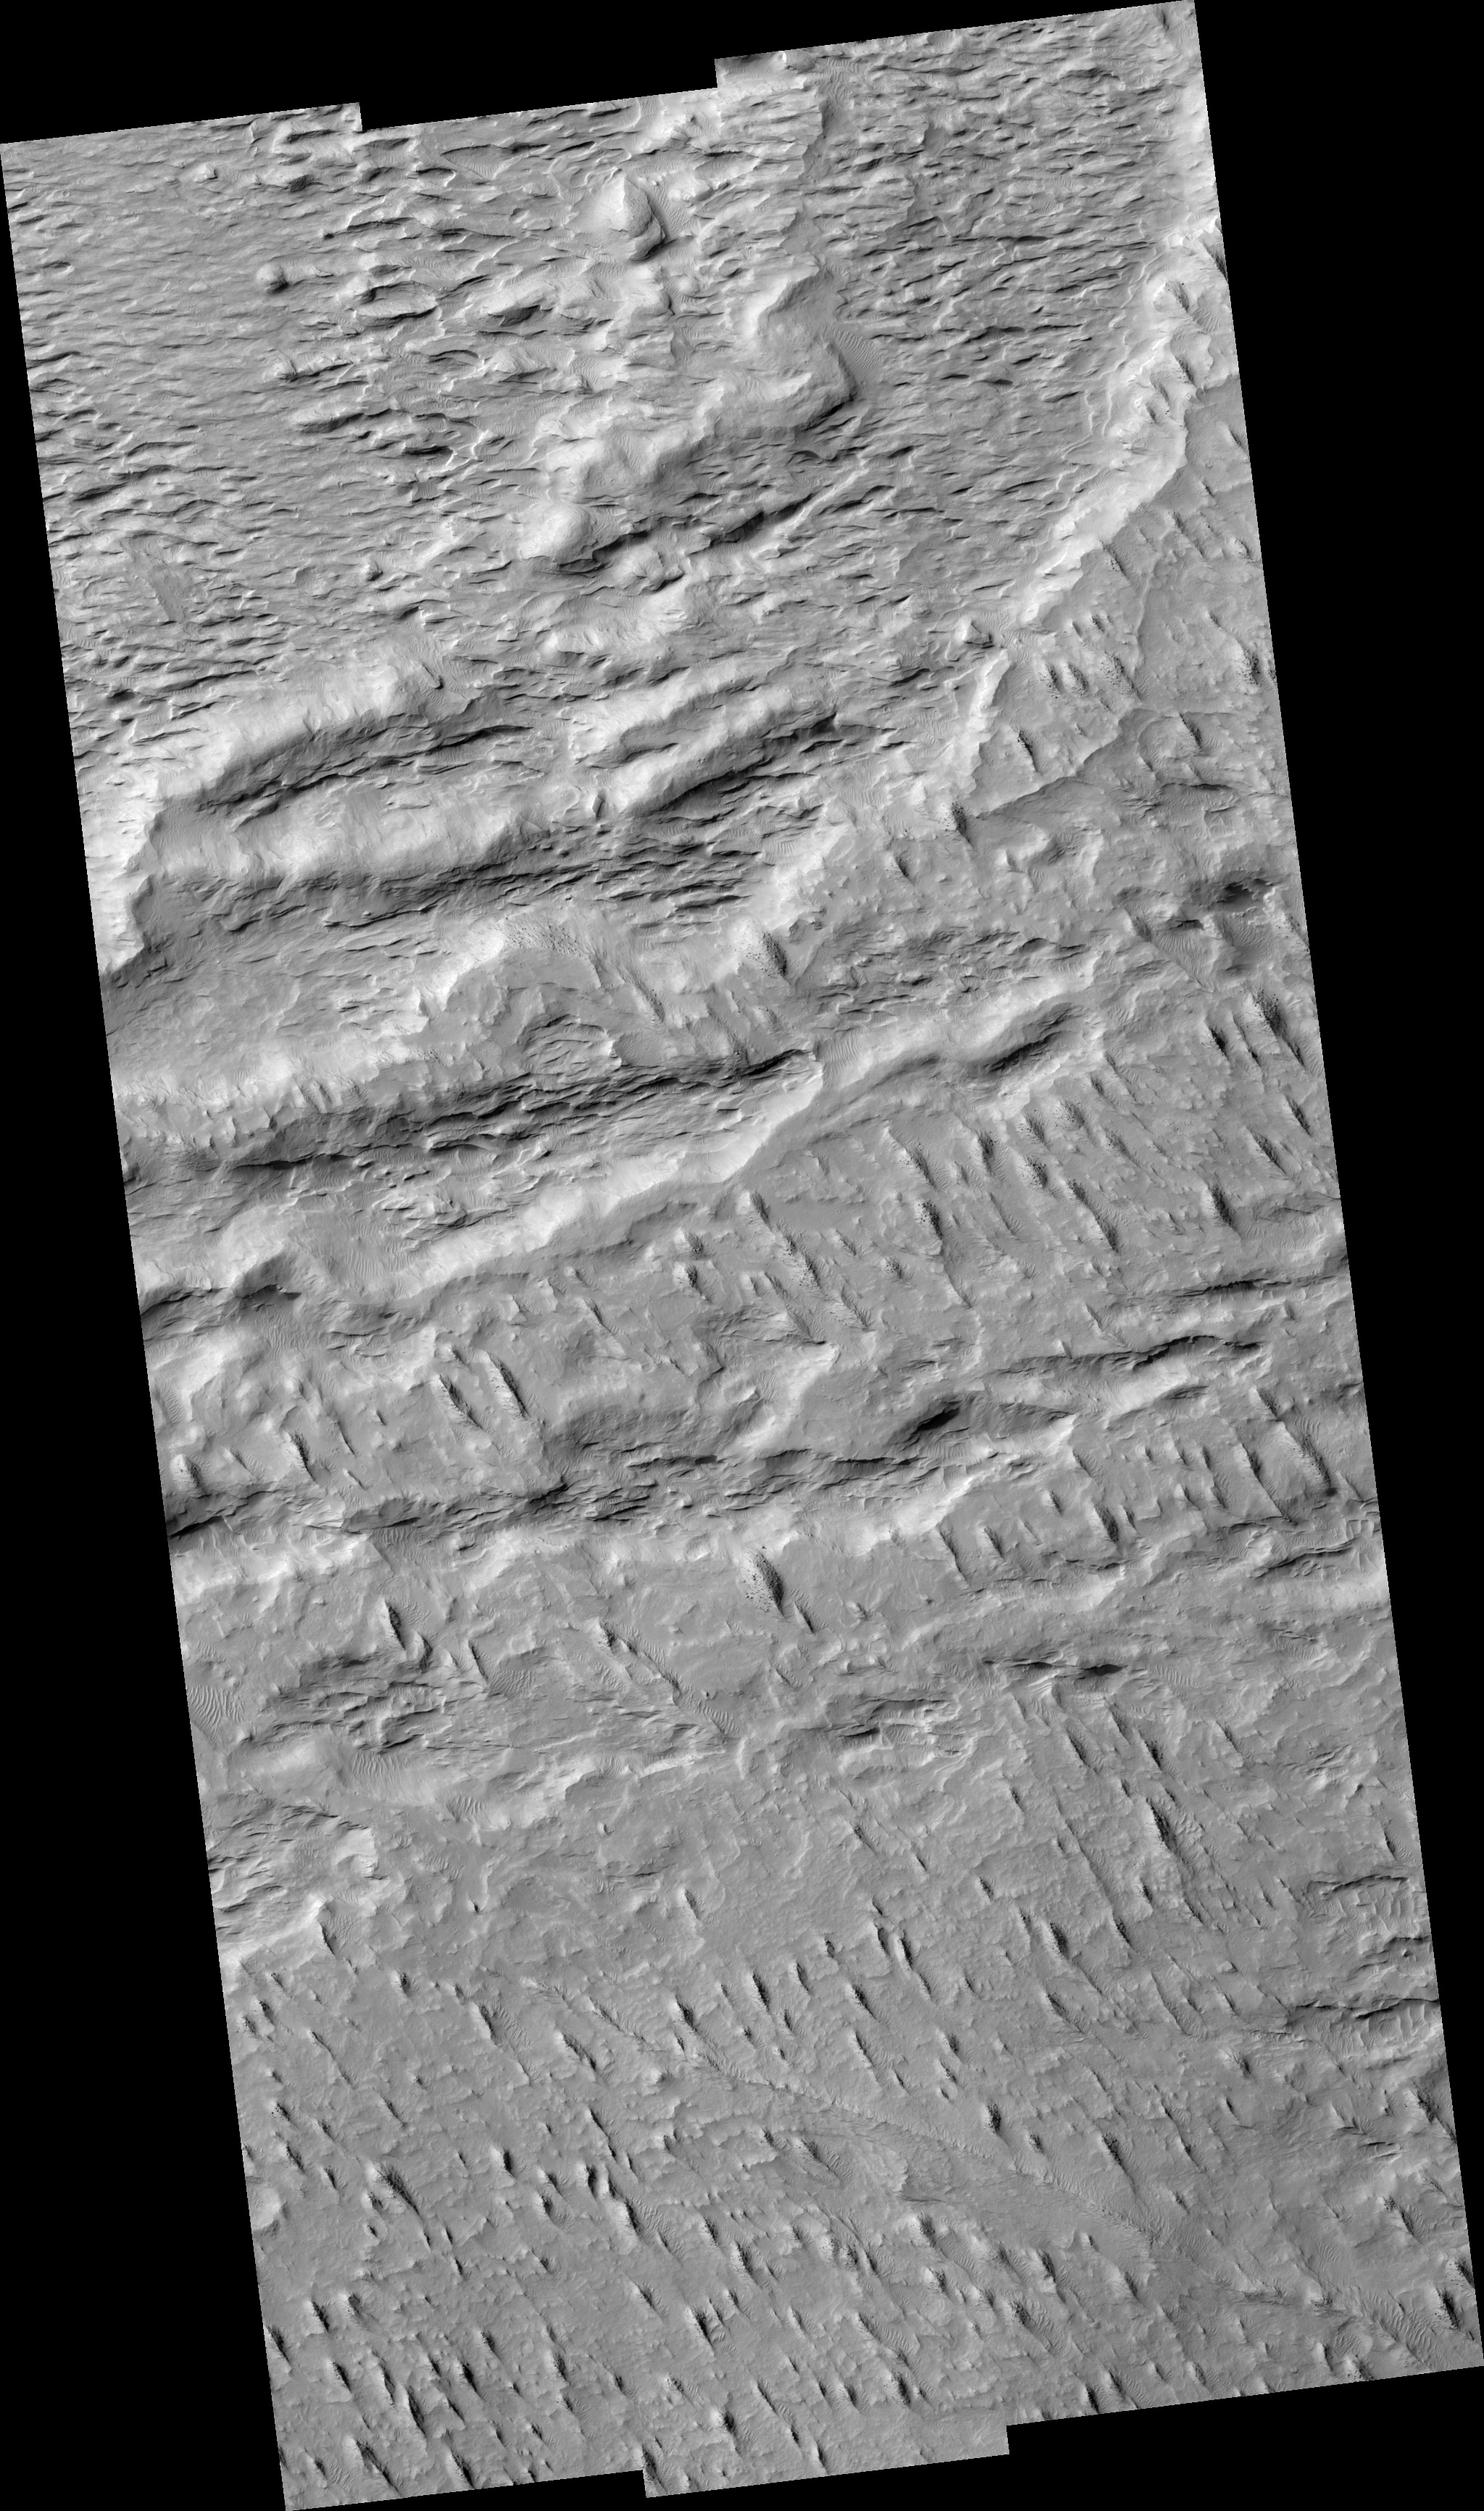

Layers with Boulders in Aeolis Region

Image PSP_001448_1735 was taken by the High Resolution Imaging Science Experiment (HiRISE) camera onboard the Mars Reconnaissance Orbiter spacecraft on November 17, 2006. The complete image is centered at -6.3 degrees latitude, 149.3 degrees East longitude. The range to the target site was 266.0 km (166.2 miles). At this distance the image scale ranges from 26.6 cm/pixel (with 1 x 1 binning) to 106.4 cm/pixel (with 4 x 4 binning). The image shown here has been map-projected to 25 cm/pixel and north is up. The image was taken at a local Mars time of 3:34 PM and the scene is illuminated from the west with a solar incidence angle of 58 degrees, thus the sun was about 32 degrees above the horizon. At a solar longitude of 136.6 degrees, the season on Mars is Northern Summer.

NASA’s Jet Propulsion Laboratory, a division of the California Institute of Technology in Pasadena, manages the Mars Reconnaissance Orbiter for NASA’s Science Mission Directorate, Washington. Lockheed Martin Space Systems, Denver, is the prime contractor for the project and built the spacecraft. The High Resolution Imaging Science Experiment is operated by the University of Arizona, Tucson, and the instrument was built by Ball Aerospace and Technology Corp., Boulder, Colo.

Credit: NASA/JPL/Univ. of Arizona